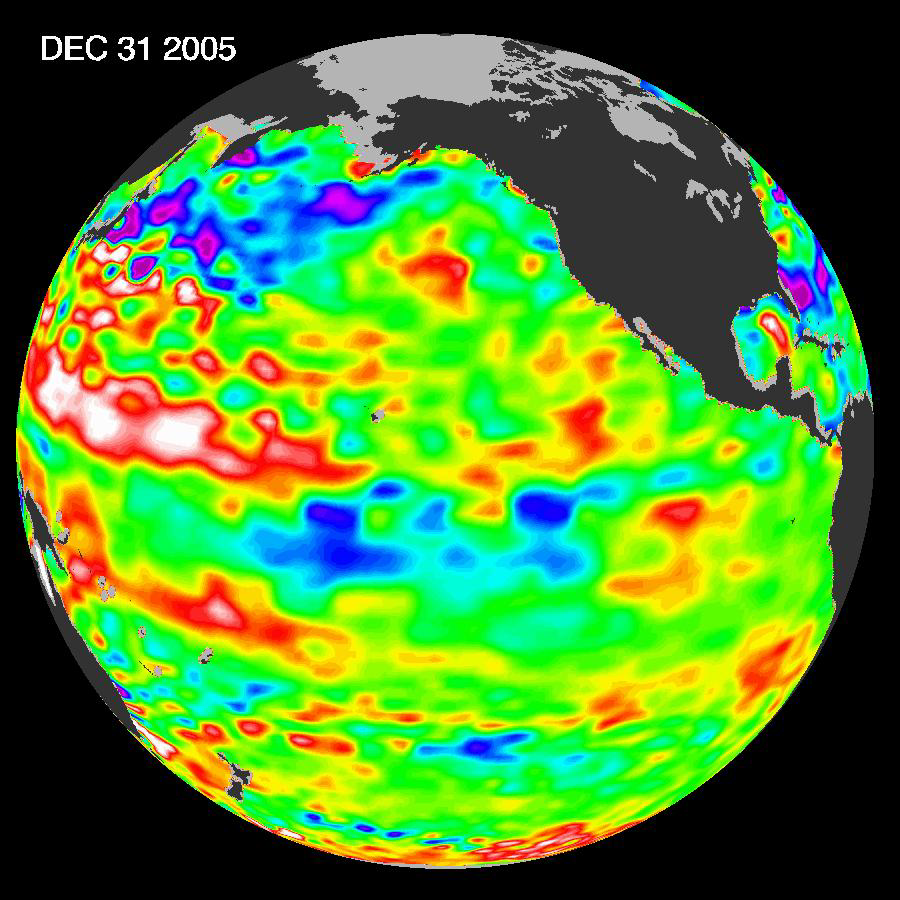

She’s Back? La Niña Developing?

The tropical Pacific Ocean is beginning to exhibit the characteristics of a developing La Niña condition. This image shows that the gradual cooling of the central equatorial Pacific over the past few months is continuing and the area of low sea level (shown in blue) has decreased (cooled) slightly over last few months. It is still uncertain, scientists say, that this cold pool will evolve into a long-lasting, strong La Niña situation. For a complete discussion of this evolving situation and potential implications see: http://www.noaanews.noaa.gov/stories2006/s2559.htm.

This image of the Pacific Ocean was produced using sea-surface height measurements taken by the U.S.-French Jason satellite. The image shows sea surface height relative to normal ocean conditions on December 31, 2005; these sea surface heights are an indicator of the changing amount of heat stored in the ocean.

The purple areas in this image are about 18 centimeters (7 inches) below normal, creating a deficit in the heat supply to the surface waters. The white areas show the sea surface is between 14 and 32 centimeters (6 to 13 inches) above normal; in the red areas, it’s about 10 centimeters (4 inches) above normal. The green areas indicate normal conditions.

A La Niña situation is essentially the opposite of an El Niño condition. During La Niña, the trade winds are stronger than normal and the cold water that normally exists along the coast of South America extends to the central equatorial Pacific. A La Niña reappears every three to five years and, if the present event strengthens, it will certainly reorganize global weather patterns.

The U.S. portion of the Jason mission is managed by JPL for NASA’s Science Mission Directorate, Washington, D.C. Research on Earth’s oceans using Jason and other space-based capabilities is conducted by NASA’s Science Mission Directorate to better understand and protect our home planet.

Credit: NASA/JPL Ocean Surface Topography Team